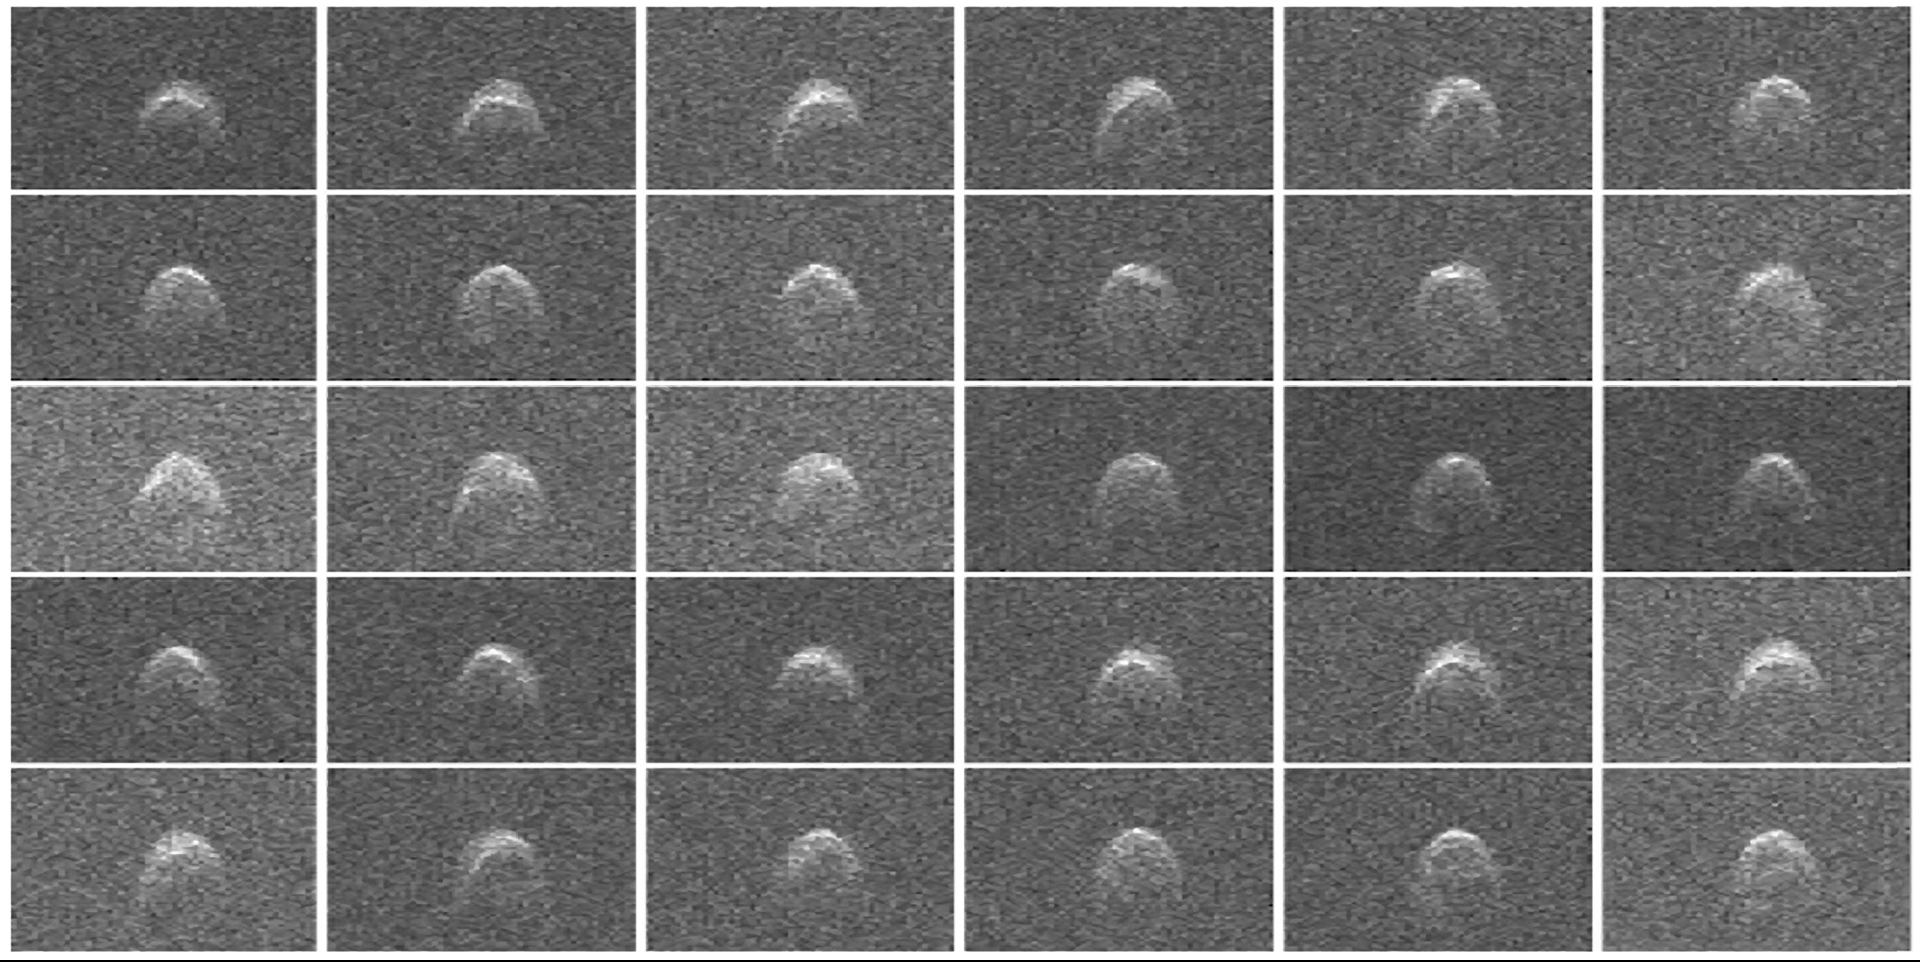

Asteroid 2005 WK4

This collage of radar images of near-Earth asteroid 2005 WK4 was collected by NASA scientists using the 230-foot (70-meter) Deep Space Network antenna at Goldstone, Calif., on Aug. 8, 2013. The asteroid is between 660 and 980 feet (200 and 300 meters) in diameter; it has a rounded and slightly asymmetric shape. As it rotates a number of features are evident that suggest the presence of some flat regions and a bulge near the equator. The data were obtained between 12:40 and 7:10 a.m. PDT (3:40 and 10:10 a.m. EDT). At the time of the observations, the asteroid’s distance was about 1.93 million miles (3.1 million kilometers), which is 8.2 lunar distances away. The data were obtained over an interval of 6.5 hours as the asteroid completed about 2.4 rotations. The resolution is 12 feet (3.75 meters) per pixel.

JPL manages the Near-Earth Object Program Office for NASA’s Science Mission Directorate in Washington. JPL is a division of the California Institute of Technology in Pasadena.

Credit: NASA/JPL-Caltech/GSSR